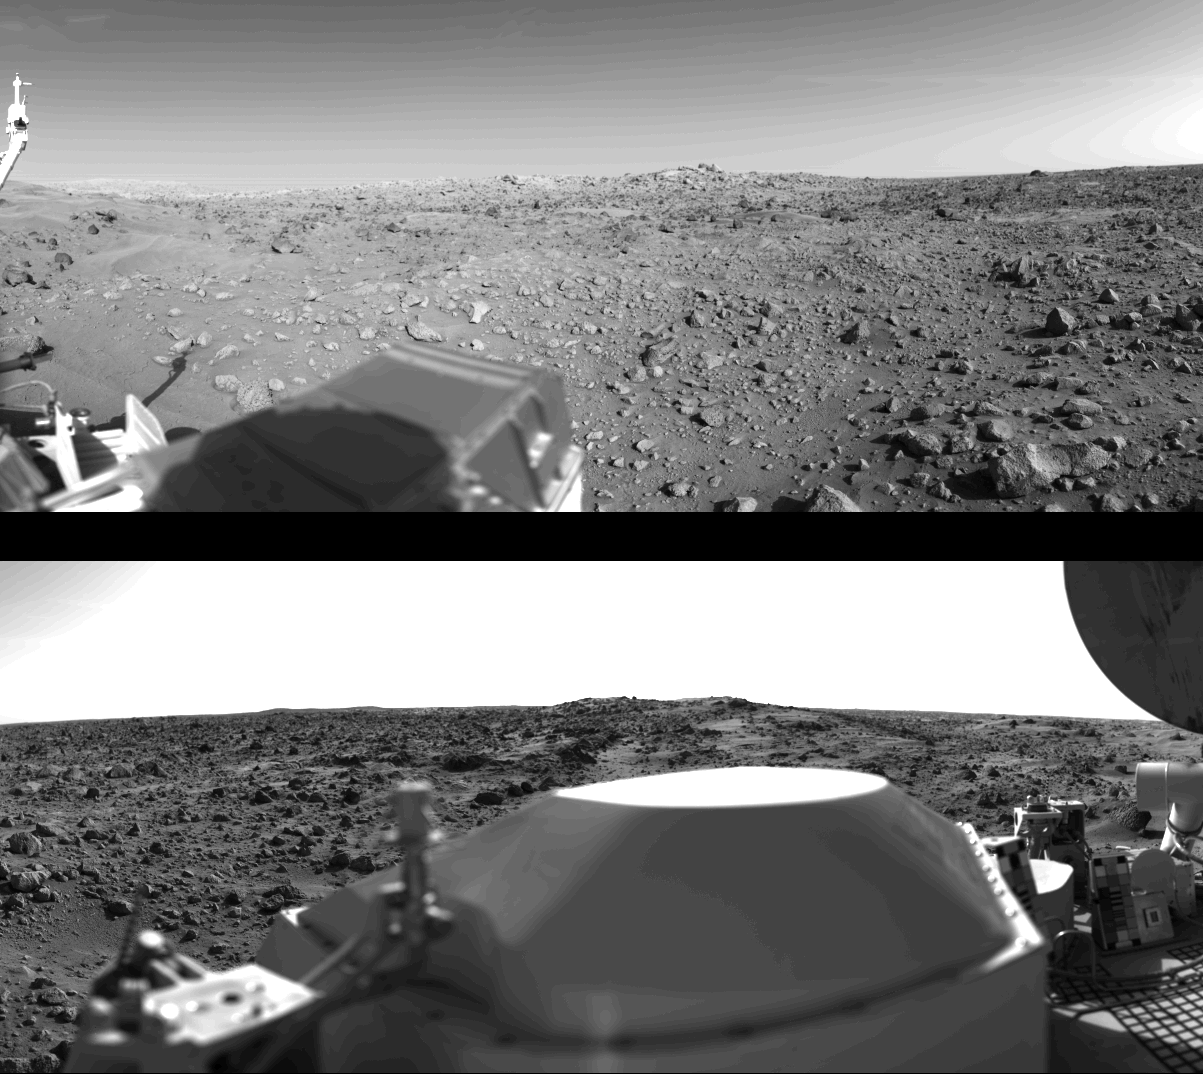

First Panoramic View From The Surface Of Mars

First panoramic view by Viking 1 from the surface of Mars. (Top): The out-of-focus spacecraft component toward left center is the housing for the Viking sample arm, which is not yet deployed. Parallel lines in the sky are an artifact and are not real features. However, the change of brightness from horizon towards zenith and towards the right (west) is accurately reflected in this picture, taken in late Martian afternoon. At the horizon to the left is a plateau-like prominence much brighter than the foreground material between the rocks. The horizon features are approximately three kilometers (1.8 miles) away. At left is a collection of fine-grained material reminiscent of sand dunes. The dark sinuous markings in left foreground are of unknown origin. Some unidentified shapes can be perceived on the hilly eminence at the horizon towards the right. Patches of bright sand can be discerned among the rocks and boulders in middle distance. In right fore-ground are two peculiarly shaped rocks which may possibly be ventifacts produced by wind abrasion on Mars. A horizontal cloud stratum can be made out halfway from the horizon to the top of the picture. (Bottom): At left is seen the low gain antenna for receipt of commands from the Earth. The projections on or near the horizon may represent the rims distant impact craters. In right foreground are color charts for Lander camera calibration, a mirror for the Viking magnetic properties experiment and part of a grid on the top of the Lander body. At upper right is the high-gain dish antenna for direct communication between landed space-craft and Earth. Toward the right edge is an array of smooth fine-grained material which shows some hint of ripple structure and may be the beginning of a large dune field off to the right of the picture, which joins with dunes seen at the top left in this 300 panoramic view. Some of the rocks appear to be undercut on one side and partially buried by drifting sand on the other.

Credit: NASA/JPL